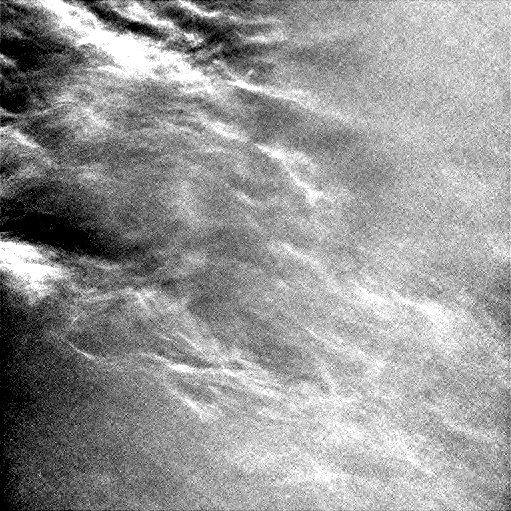

Clouds Sailing Overhead on Mars, Enhanced

Wispy clouds float across the Martian sky in this accelerated sequence of enhanced images from NASA’s Curiosity Mars rover.

The rover’s Navigation Camera (Navcam) took these eight images over a span of four minutes early in the morning of the mission’s 1,758th Martian day, or sol (July 17, 2017), aiming nearly straight overhead. They have been processed by first making a “flat field’ adjustment for known differences in sensitivity among pixels and correcting for camera artifacts due to light reflecting within the camera, and then generating an “average” of all the frames and subtracting that average from each frame. This subtraction results in emphasizing any changes due to movement or lighting. The clouds are also visible, though fainter, in a raw image sequence from these same observations. On the same Martian morning, Curiosity also observed clouds near the southern horizon.

The clouds resemble Earth’s cirrus clouds, which are ice crystals at high altitudes. These Martian clouds are likely composed of crystals of water ice that condense onto dust grains in the cold Martian atmosphere. Cirrus wisps appear as ice crystals fall and evaporate in patterns known as “fall streaks” or “mare’s tails.” Such patterns have been seen before at high latitudes on Mars, for instance by the Phoenix Mars Lander in 2008, and seasonally nearer the equator, for instance by the Opportunity rover. However, Curiosity has not previously observed such clouds so clearly visible from the rover’s study area about five degrees south of the equator.

The Hubble Space Telescope and spacecraft orbiting Mars have observed a band of clouds to appear near the Martian equator around the time of the Martian year when the planet is farthest from the Sun. With a more elliptical orbit than Earth’s, Mars experiences more annual variation than Earth in its distance from the Sun. The most distant point in an orbit around the Sun is called the aphelion. The near-equatorial Martian cloud pattern observed at that time of year is called the “aphelion cloud belt.” These new images from Curiosity were taken about two months before aphelion, but the morning clouds observed may be an early stage of the aphelion cloud belt.

NASA’s Jet Propulsion Laboratory, a division of the California Institute of Technology, Pasadena, manages the Mars Science Laboratory Project for NASA’s Science Mission Directorate, Washington. JPL designed and built the project’s Curiosity rover and the rover’s Navcam.

Credit: NASA/JPL-Caltech/York University